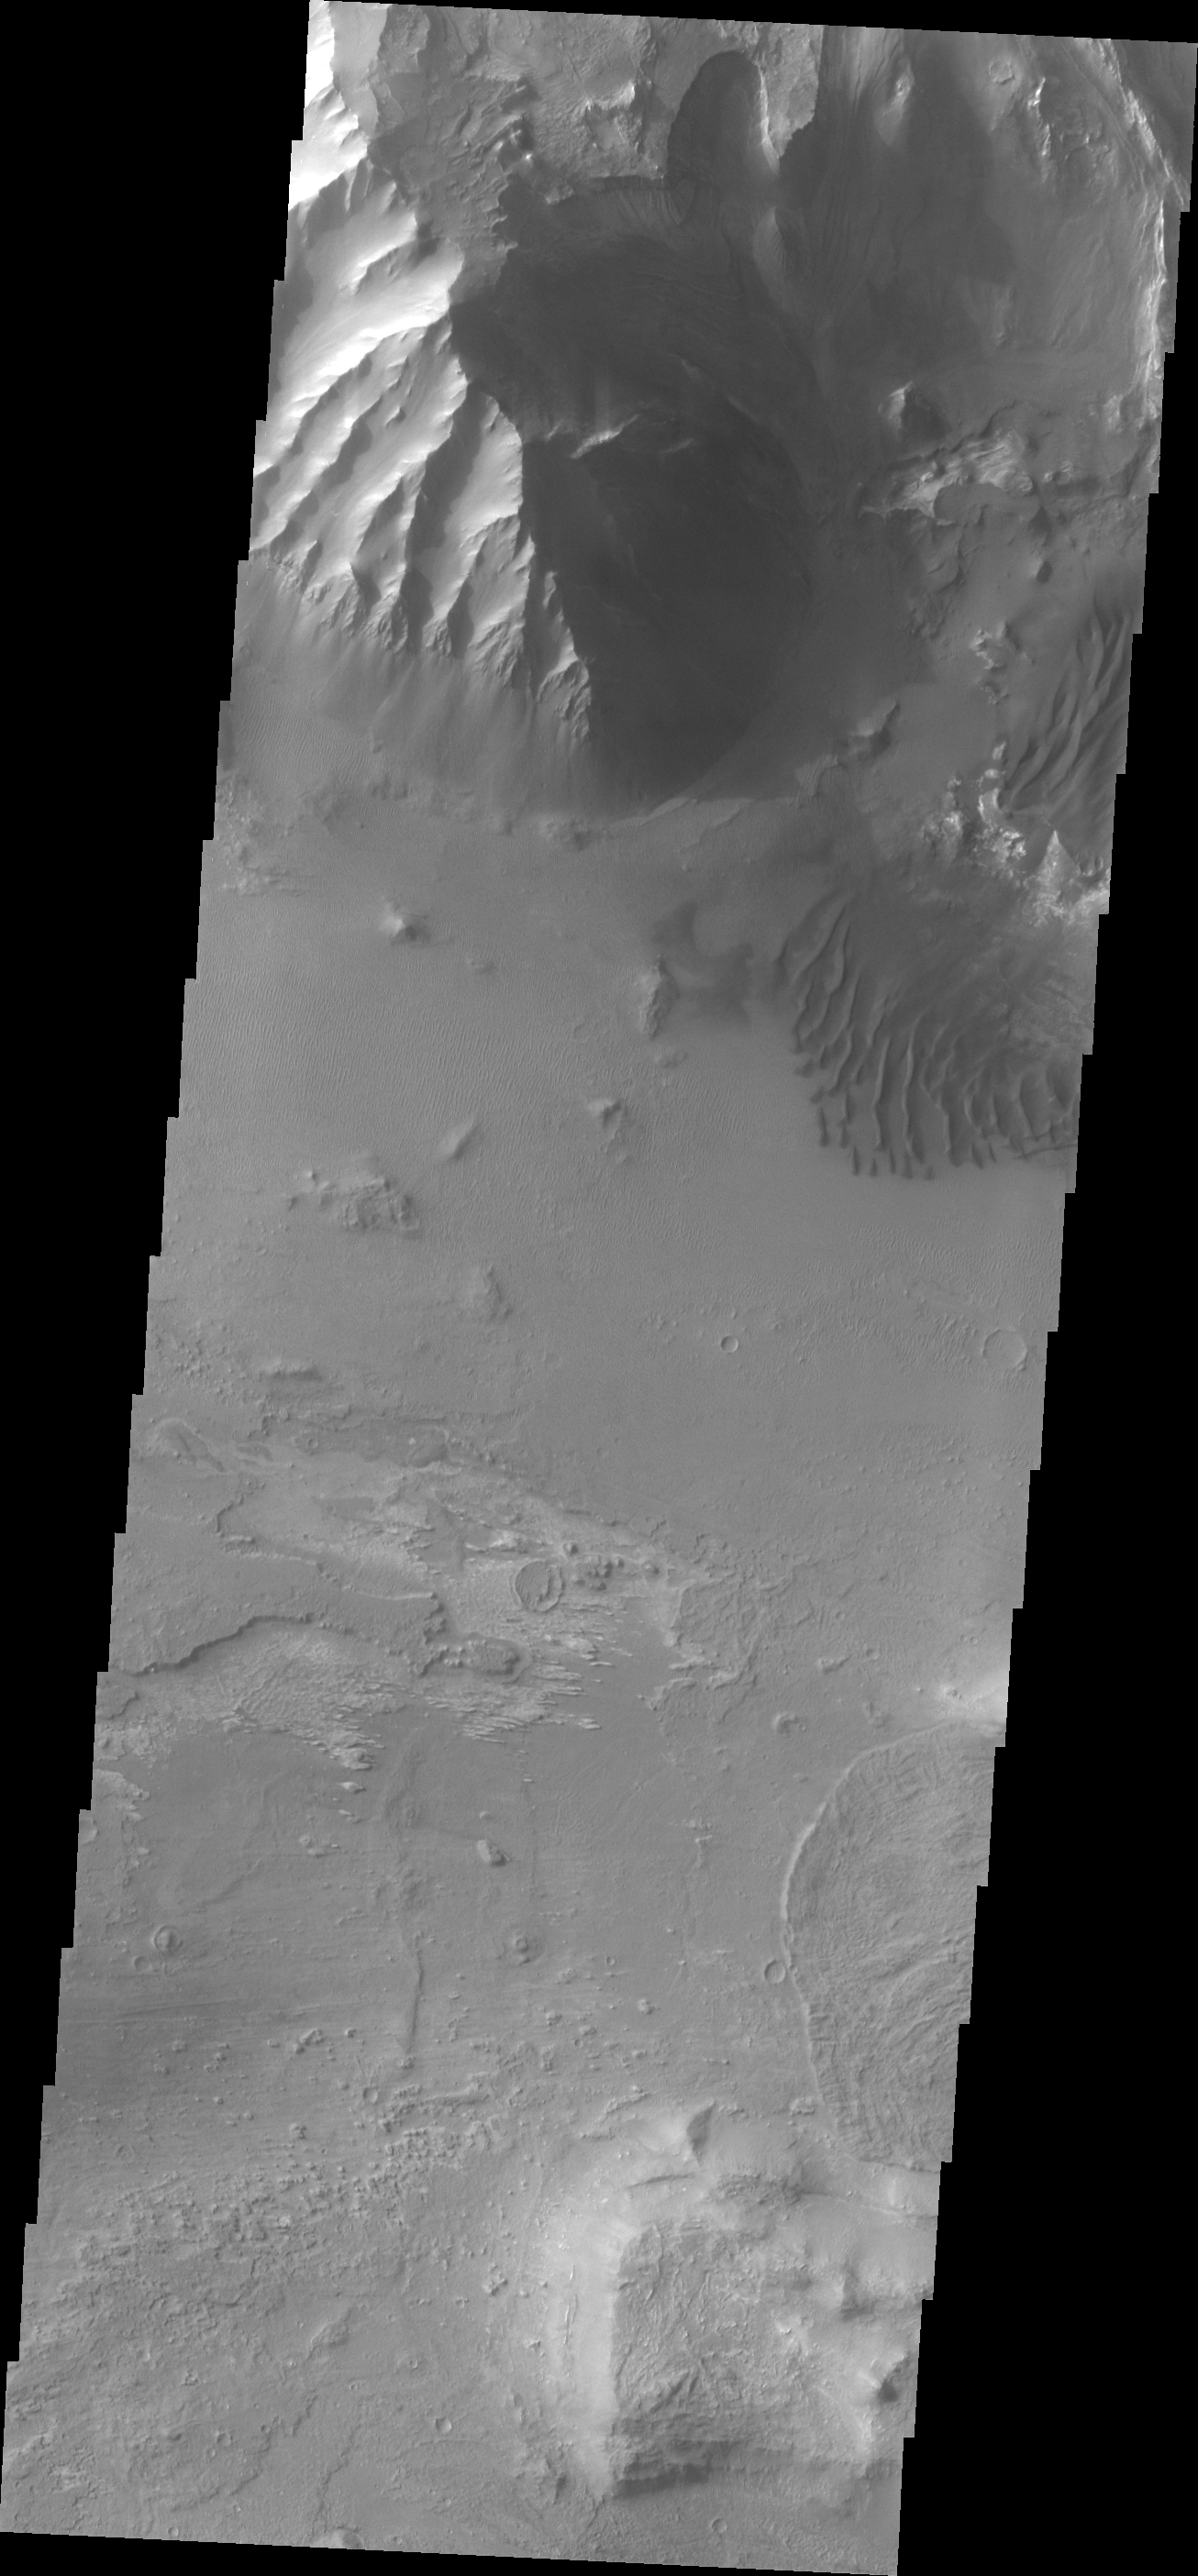

Melas Chasma

This VIS image shows dunes on the floor of Melas Chasma.

Credit: NASA/JPL/ASU